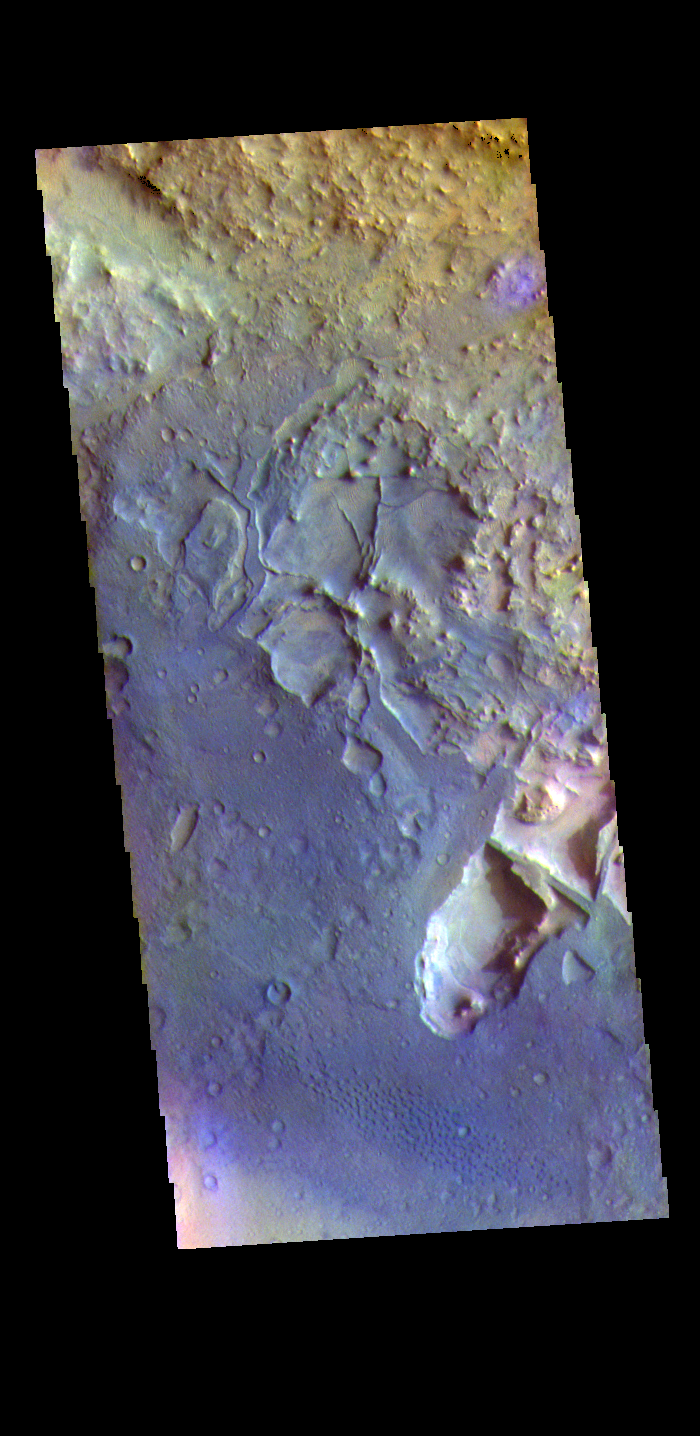

Terra Sabaea Crater – False Color

The THEMIS VIS camera contains 5 filters. The data from different filters can be combined in multiple ways to create a false color image. These false color images may reveal subtle variations of the surface not easily identified in a single band image. Today’s false color image shows part of the floor of an unnamed crater in Terra Sabaea. The floor of the crater has several depressions, as well as small ridges, both caused by erosion.

Credit: NASA/JPL-Caltech/ASU